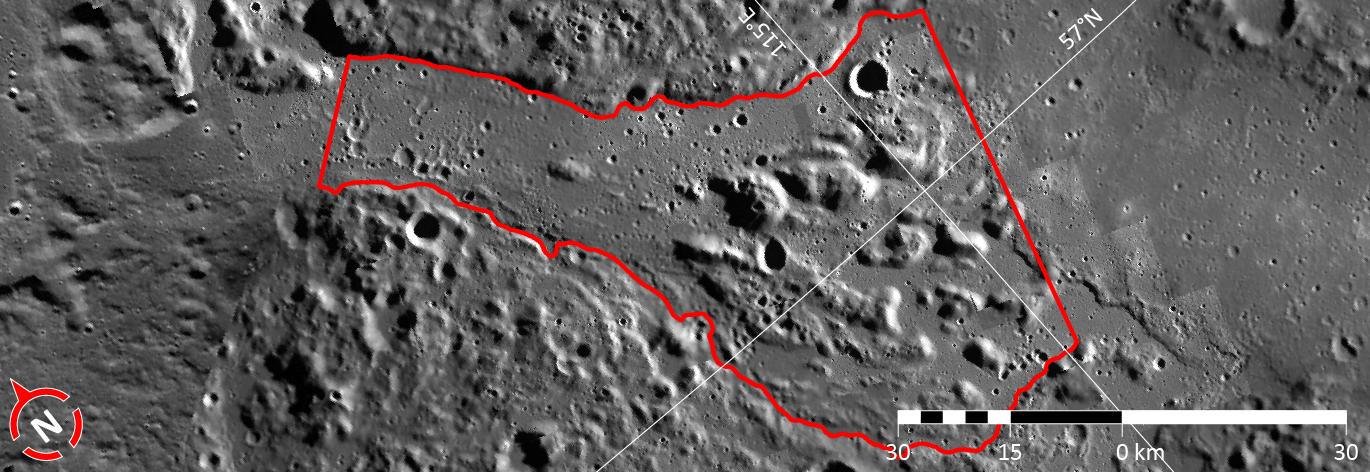

In Focus: Angkor Vallis

On April 30, 2013 the International Astronomical Union (IAU) Working Group for Planetary System Nomenclature approved new names for five broad valleys on Mercury (see Angkor Vallis). These valleys have been interpreted by MESSENGER team scientists as having formed due to mechanical and thermal erosion of Mercury’s surface by hot, low-viscosity, quickly-flowing lavas.

Each image this week will feature one of these five broad valleys, now termed “valles” (sing. “vallis”) by the IAU. The valleys are named according to the theme of “abandoned cities (and towns and settlements) of antiquity” that was developed especially for these landforms.

The vallis shown in this figure is named for Angkor city in Cambodia, the largest pre-industrial city in the world, and once the seat of the Khmer Empire. At its peak, Angkor hosted over 1,000 temples, including the world’s largest religious monument. With a suburban footprint of ca. 1,000 km², Angkor at one time may have had a population of over 1 million people. This image is a portion of the MDIS global mosaic basemap that was acquired during MESSENGER’s first year in orbit.

Date Created: March 26, 2013
Instrument: Wide Angle Camera (WAC) of the Mercury Dual Imaging System (MDIS)
Feature Latitude Range: 56.2° N to 58.4° N
Feature Longitude Range: 112.7° E to 115.6° E
Feature Diameter: 95 km
Resolution: 250 meters/pixel
Projection: Azimuthal equidistant

The MESSENGER spacecraft is the first ever to orbit the planet Mercury, and the spacecraft’s seven scientific instruments and radio science investigation are unraveling the history and evolution of the Solar System’s innermost planet. MESSENGER acquired over 150,000 images and extensive other data sets. MESSENGER is capable of continuing orbital operations until early 2015.

For information regarding the use of images, see the MESSENGER image use policy.

Credit: NASA/Johns Hopkins University Applied Physics Laboratory/Carnegie Institution of Washington